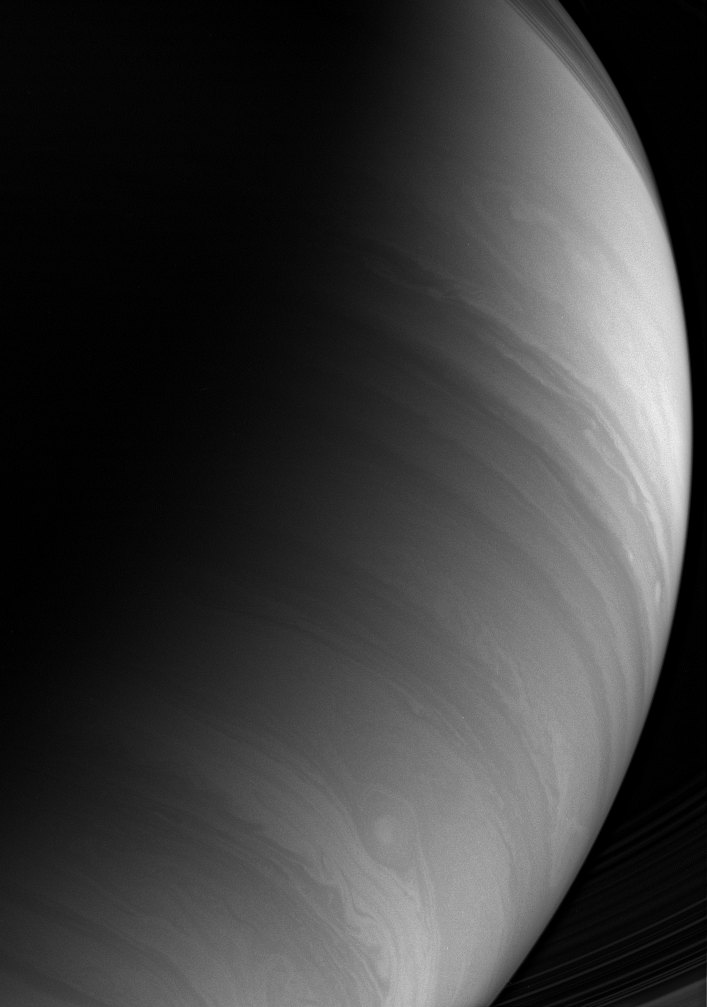

Cosmic Contrast

Bright equatorial clouds give way to darker southern bands in this infrared Cassini spacecraft view taken with a filter sensitive to methane absorption in Saturn’s atmosphere.

Delicate shadows cast onto the planet by its inner rings are visible at upper right. A portion of the same inner rings are seen at lower right.

The image was taken with the Cassini spacecraft wide-angle camera using a combination of spectral filters sensitive to wavelengths of polarized infrared light. The view was acquired on Jan. 14, 2007 at a distance of approximately 976,000 kilometers (606,000 miles) from Saturn. Image scale is 55 kilometers (34 miles) per pixel.

Credit: NASA/JPL/Space Science Institute